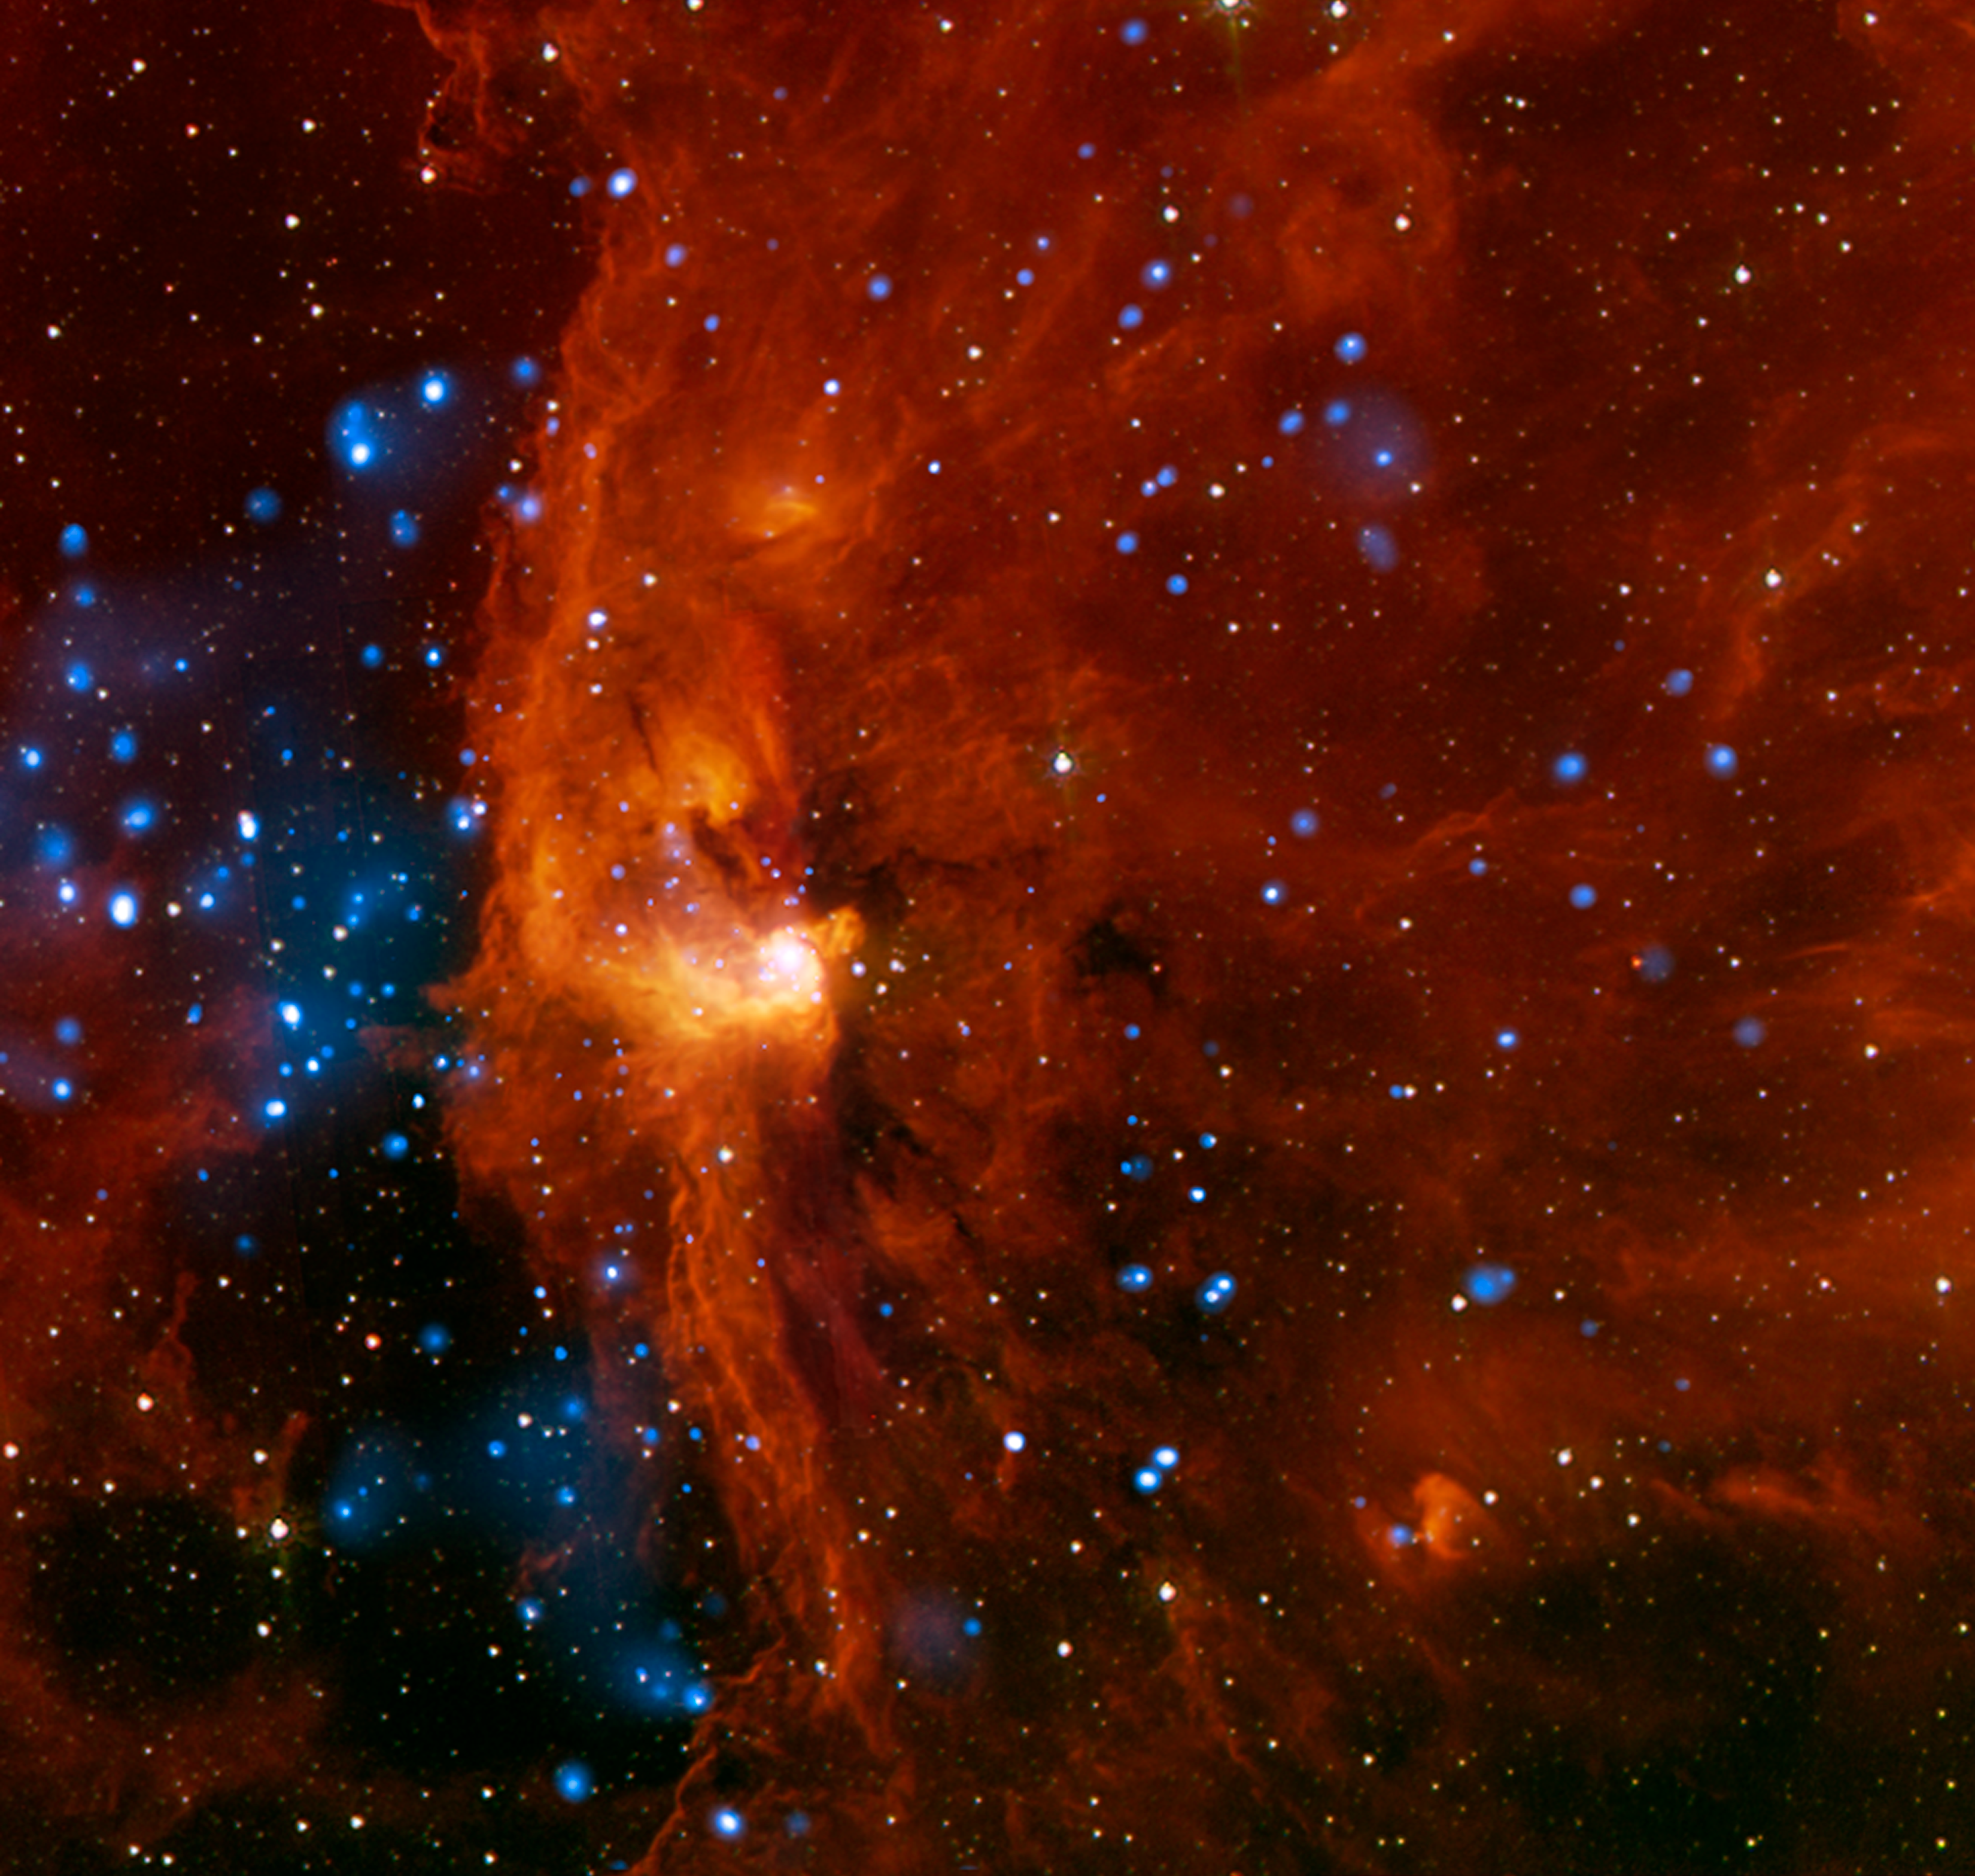

Massive Young Stars Trigger Stellar Birth

RCW 108 is a region where stars are actively forming within the Milky Way galaxy about 4,000 light years from Earth. This is a complicated region that contains young star clusters, including one that is deeply embedded in a cloud of molecular hydrogen. By using data from different telescopes, astronomers determined that star birth in this region is being triggered by the effect of nearby, massive young stars.

This image is a composite of X-ray data from NASA's Chandra X-ray Observatory (blue) and infrared emission detected by NASA's Spitzer Space Telescope (red and orange). More than 400 X-ray sources were identified in Chandra's observations of RCW 108. About 90 percent of these X-ray sources are thought to be part of the cluster and not stars that lie in the field-of-view either behind or in front of it. Many of the stars in RCW 108 are experiencing the violent flaring seen in other young star-forming regions such as the Orion nebula. Gas and dust blocks much of the X-rays from the juvenile stars located in the center of the image, explaining the relative dearth of Chandra sources in this part of the image.

The Spitzer data show the location of the embedded star cluster, which appears as the bright knot of red and orange just to the left of the center of the image. Some stars from a larger cluster, known as NGC 6193, are also visible on the left side of the image. Astronomers think that the dense clouds within RCW 108 are in the process of being destroyed by intense radiation emanating from hot and massive stars in NGC 6193.

Taken together, the Chandra and Spitzer data indicate that there are more massive star candidates than expected in several areas of this image. This suggests that pockets within RCW 108 underwent localized episodes of star formation. Scientists predict that this type of star formation is triggered by the effects of radiation from bright, massive stars such as those in NGC 6193. This radiation may cause the interior of gas clouds in RCW 108 to be compressed, leading to gravitational collapse and the formation of new stars.

Credit: NASA/JPL-Caltech/CXO/CfA